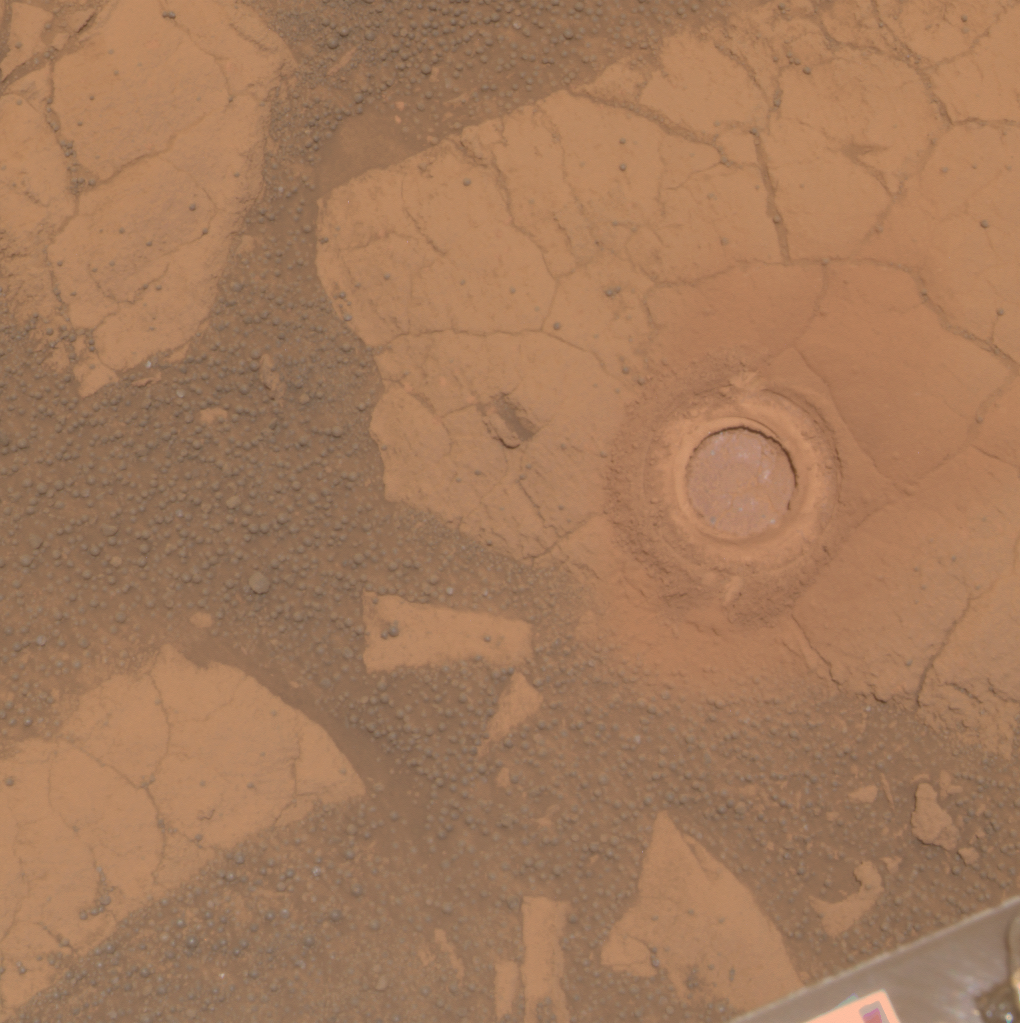

‘Gagarin’ Rock Examined by Opportunity in 2005

NASA’s Mars Exploration Rover Opportunity used its rock abrasion tool on a rock informally named “Gagarin” during the 401st and 402nd Martian days, or sols, of the rover’s work on Mars (March 10 and 11, 2005). This image shows the circular mark created where the tool exposed the interior of the rock Gagarin at a target called “Yuri.” The circle is about 4.5 centimeters (1.8 inches) in diameter. Gagarin is at the edge of a highly eroded, small crater that was informally named “Vostok” for the spacecraft that carried Cosmonaut Yuri Gagarin in the first human spaceflight, on April 12, 1961.

This image combines exposures taken through three different filters by Opportunity’s panoramic camera on Sol 405 (March 14, 2005). The view is presented in approximately true color.

Images showing the context for the location of Vostok crater are at PIA07193 and PIA07471.

NASA’s Jet Propulsion Laboratory, a division of the California Institute of Technology in Pasadena, manages the Mars Exploration Rover Project for the NASA Science Mission Directorate, Washington.

Credit: NASA/JPL-Caltech/Cornell Univ./ASU